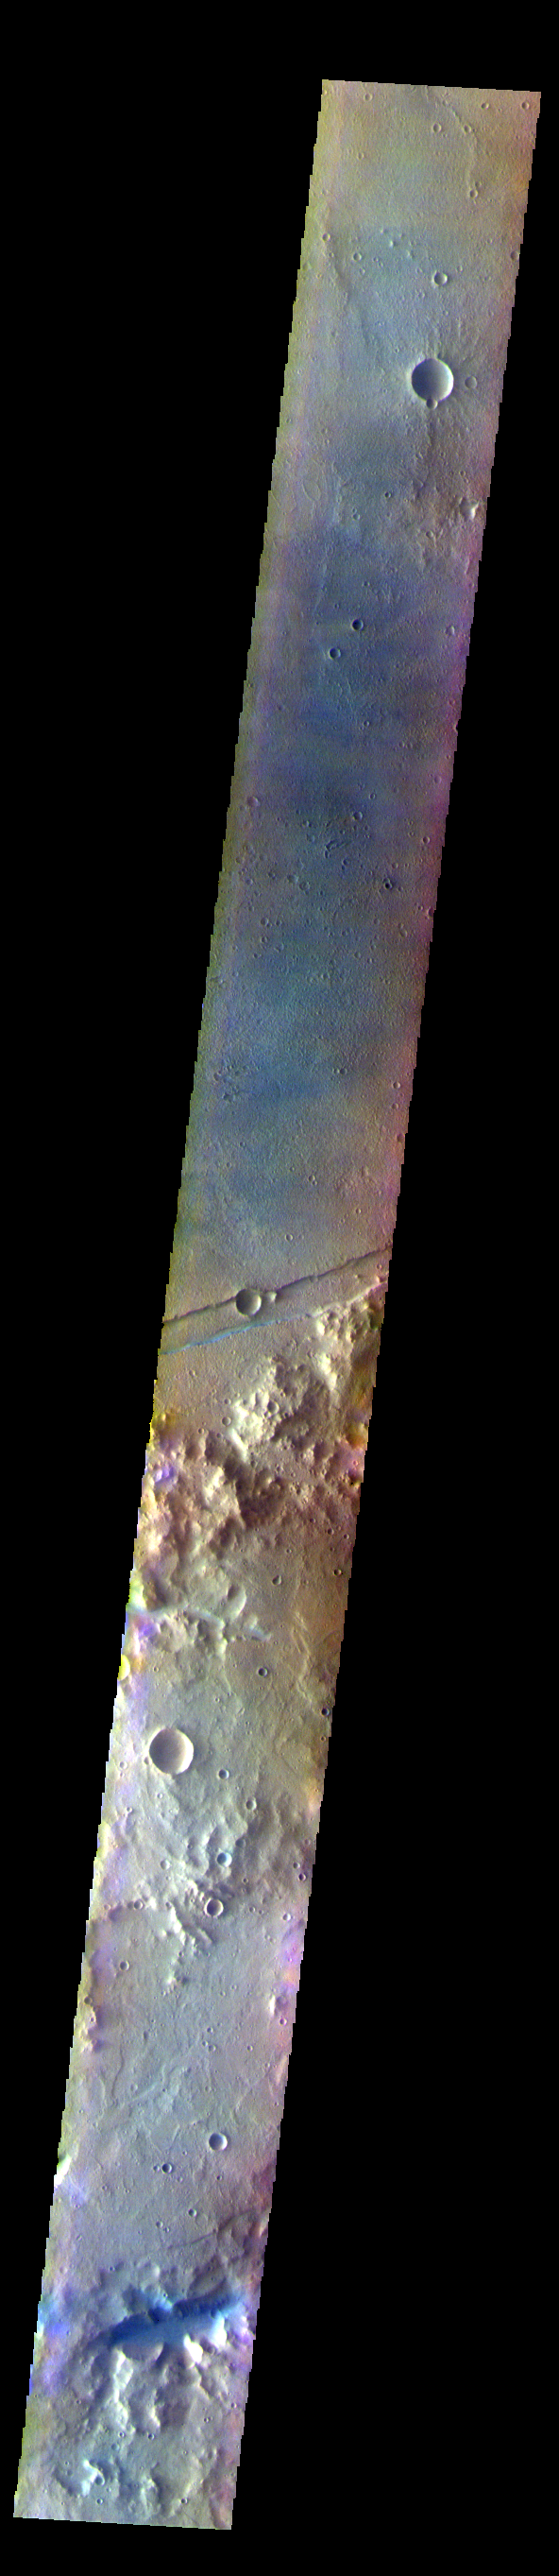

Sirenum Fossae – False Color

The THEMIS VIS camera contains 5 filters. The data from different filters can be combined in multiple ways to create a false color image. These false color images may reveal subtle variations of the surface not easily identified in a single band image. Today’s false color image shows part of Sirenum Fossae. The linear depressions in this VIS image are tectonic graben. Graben are formed by extension of the crust and faulting. When large amounts of pressure or tension are applied to rocks on timescales that are fast enough that the rock cannot respond by deforming, the rock breaks along faults. In the case of a graben, two parallel faults are formed by extension of the crust and the rock in between the faults drops downward into the space created by the extension. Several graben are visible in this THEMIS VIS image, trending from north-northeast to south-southwest. Because the faults defining the graben are formed parallel to the direction of the applied stress, we know that extensional forces were pulling the crust apart in the west-northwest/east-southeast direction. The Sirenum Fossae graben are 2735km (1700 miles) long.

The THEMIS VIS camera is capable of capturing color images of the Martian surface using five different color filters. In this mode of operation, the spatial resolution and coverage of the image must be reduced to accommodate the additional data volume produced from using multiple filters. To make a color image, three of the five filter images (each in grayscale) are selected. Each is contrast enhanced and then converted to a red, green, or blue intensity image. These three images are then combined to produce a full color, single image. Because the THEMIS color filters don’t span the full range of colors seen by the human eye, a color THEMIS image does not represent true color. Also, because each single-filter image is contrast enhanced before inclusion in the three-color image, the apparent color variation of the scene is exaggerated. Nevertheless, the color variation that does appear is representative of some change in color, however subtle, in the actual scene. Note that the long edges of THEMIS color images typically contain color artifacts that do not represent surface variation.

Credit: NASA/JPL-Caltech/ASU